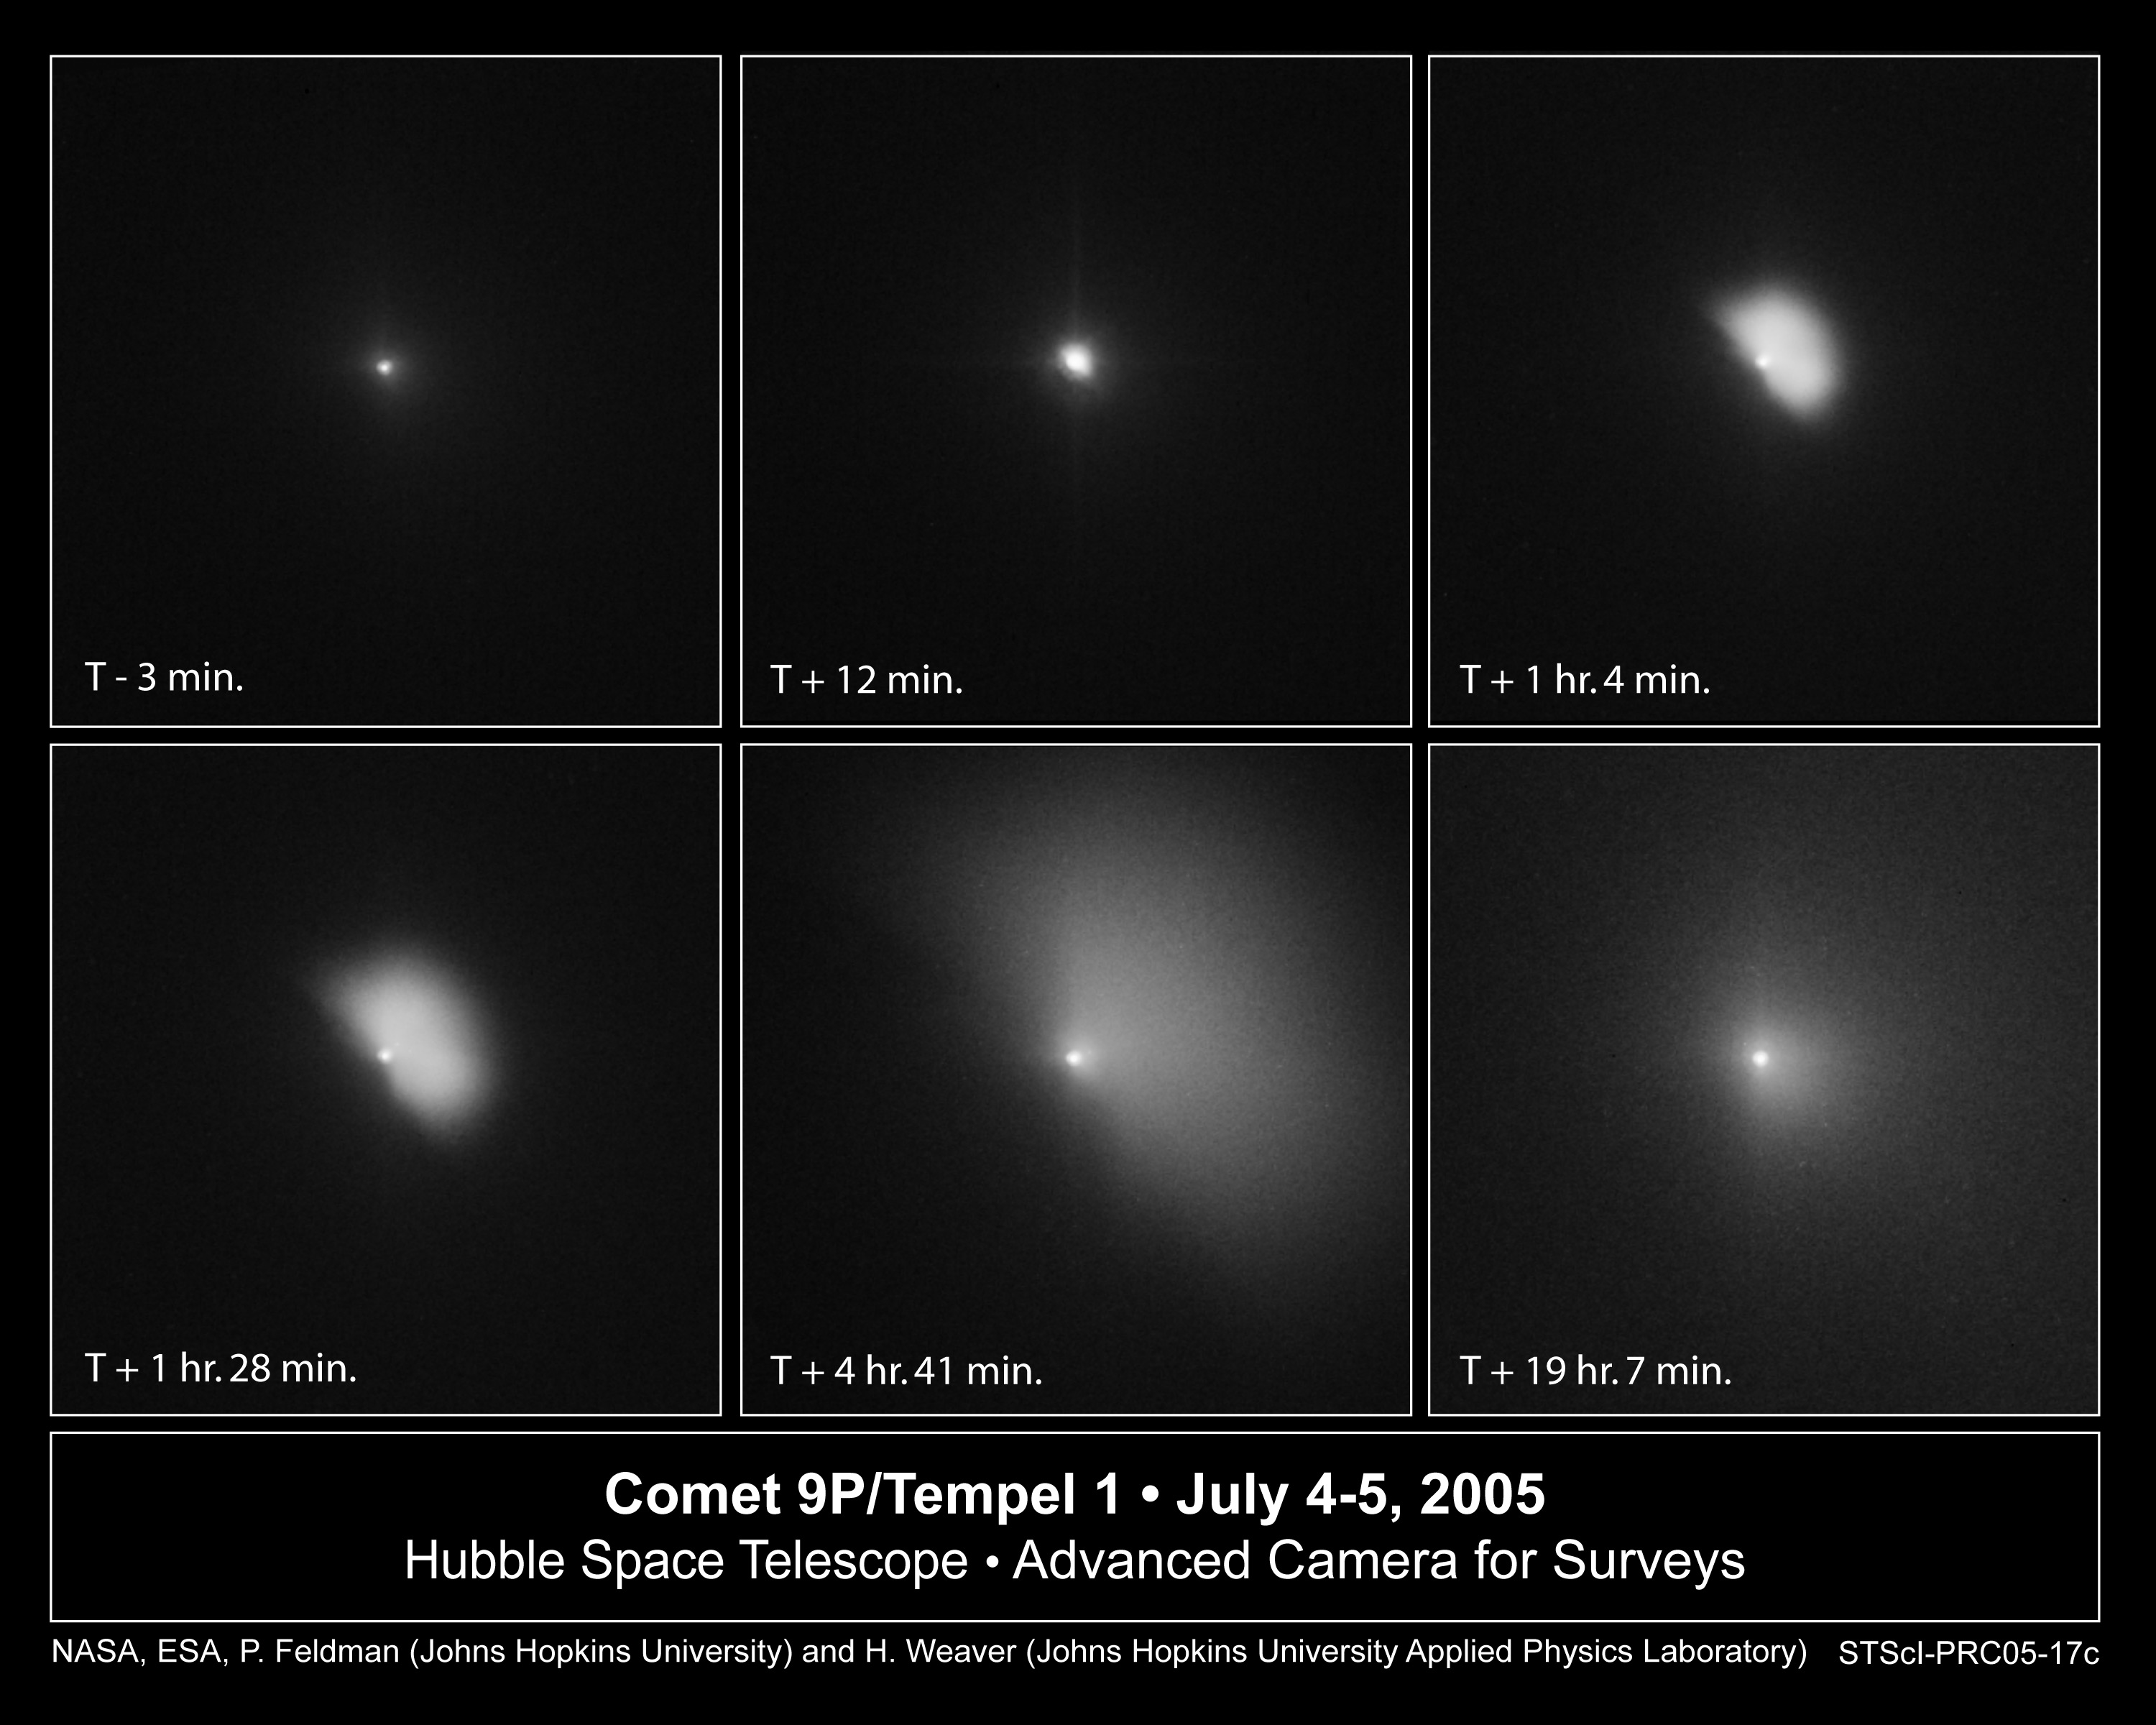

Hubble Monitors Evolution of Dust Plume Following Deep Impact’s Collision with Comet

This series of Hubble Space Telescope images captures the ejection of a bright plume of dust following the July 4 collision between an 820-pound projectile released by the Deep Impact spacecraft and comet 9P/Tempel 1. The image sequence dramatically shows the evolution of material that was blasted off the comet as it expands and diffuses into interplanetary space.

This sequence of images shows the fan-shaped ejecta expanding at 450 miles an hour (720 kilometers an hour) over a 24-hour period following impact. The upper-left image shows the comet several minutes before impact. The encounter occurred at 1:52 a.m. EDT July 4.

The middle, top image shows that just 12 minutes after the collision, the innermost coma of dust appears 10 times brighter than in the pre-impact photo. The impact caused a brilliant flash of light and a constant increase in the brightness of the inner cloud of dust.

The Hubble telescope continued to monitor the comet, snapping another image [upper right] an hour after the encounter. In this photo, the dust ejected during the impact is expanding outward in the shape of a fan. The debris extends about 450 miles (720 kilometers) from the nucleus. This expansion continues through the bottom series of photos. In the bottom, center photo, the cloud is 2,000 miles (3,200 kilometers) across. The last picture in the sequence shows the cloud becoming more diffuse.

The potato-shaped comet is about 8 miles (13 kilometers) long and 2.5 miles (4 kilometers) wide. Tempel 1's nucleus is too small for the Hubble telescope to resolve. Instead, the bright central region is a combination of light reflected from the nucleus and from dust in the immediate region around the nucleus.

The visible-light images were taken by the Advanced Camera for Surveys' High Resolution Camera.

Credit: NASA, ESA, P. Feldman (Johns Hopkins University), and H. Weaver (Johns Hopkins University Applied Physics Lab)